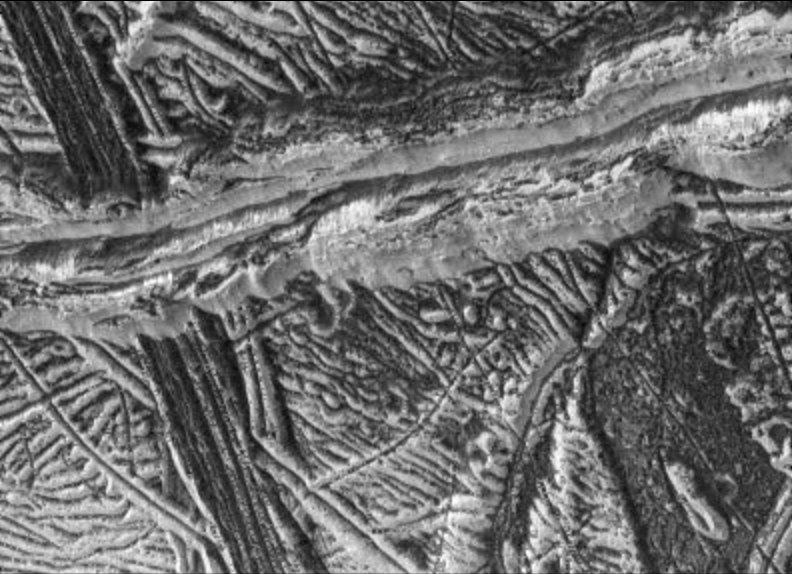

Dark and Bright Ridges on Europa

This high-resolution image of Jupiter’s moon Europa, taken by NASA’s Galileo spacecraft camera, shows dark, relatively smooth region at the lower right hand corner of the image which may be a place where warm ice has welled up from below. The region is approximately 30 square kilometers in area. An isolated bright hill stands within it. The image also shows two prominent ridges which have different characteristics; youngest ridge runs from left to top right and is about 5 kilometers in width (about 3.1 miles). The ridge has two bright, raised rims and a central valley. The rims of the ridge are rough in texture. The inner and outer walls show bright and dark debris streaming downslope, some of it forming broad fans. This ridge overlies and therefore must be younger than a second ridge running from top to bottom on the left side of the image. This dark ~2 km wide ridge is relatively flat, and has smaller-scale ridges and troughs along its length.

North is to the top of the picture, and the sun illuminates the surface from the upper left. This image, centered at approximately 14 degrees south latitude and 194 degrees west longitude, covers an area approximately 15 kilometers by 20 kilometers (9 miles by 12 miles). The resolution is 26 meters (85 feet) per picture element. This image was taken on December 16, 1997 at a range of 1300 kilometers (800 miles) by Galileo’s solid state imaging system.

The Jet Propulsion Laboratory, Pasadena, CA manages the Galileo mission for NASA’s Office of Space Science, Washington, DC. JPL is an operating division of California Institute of Technology (Caltech).

This image and other images and data received from Galileo are posted on the World Wide Web, on the Galileo mission home page at URL http://www.jpl.nasa.gov/ galileo.

Credit: NASA/JPL